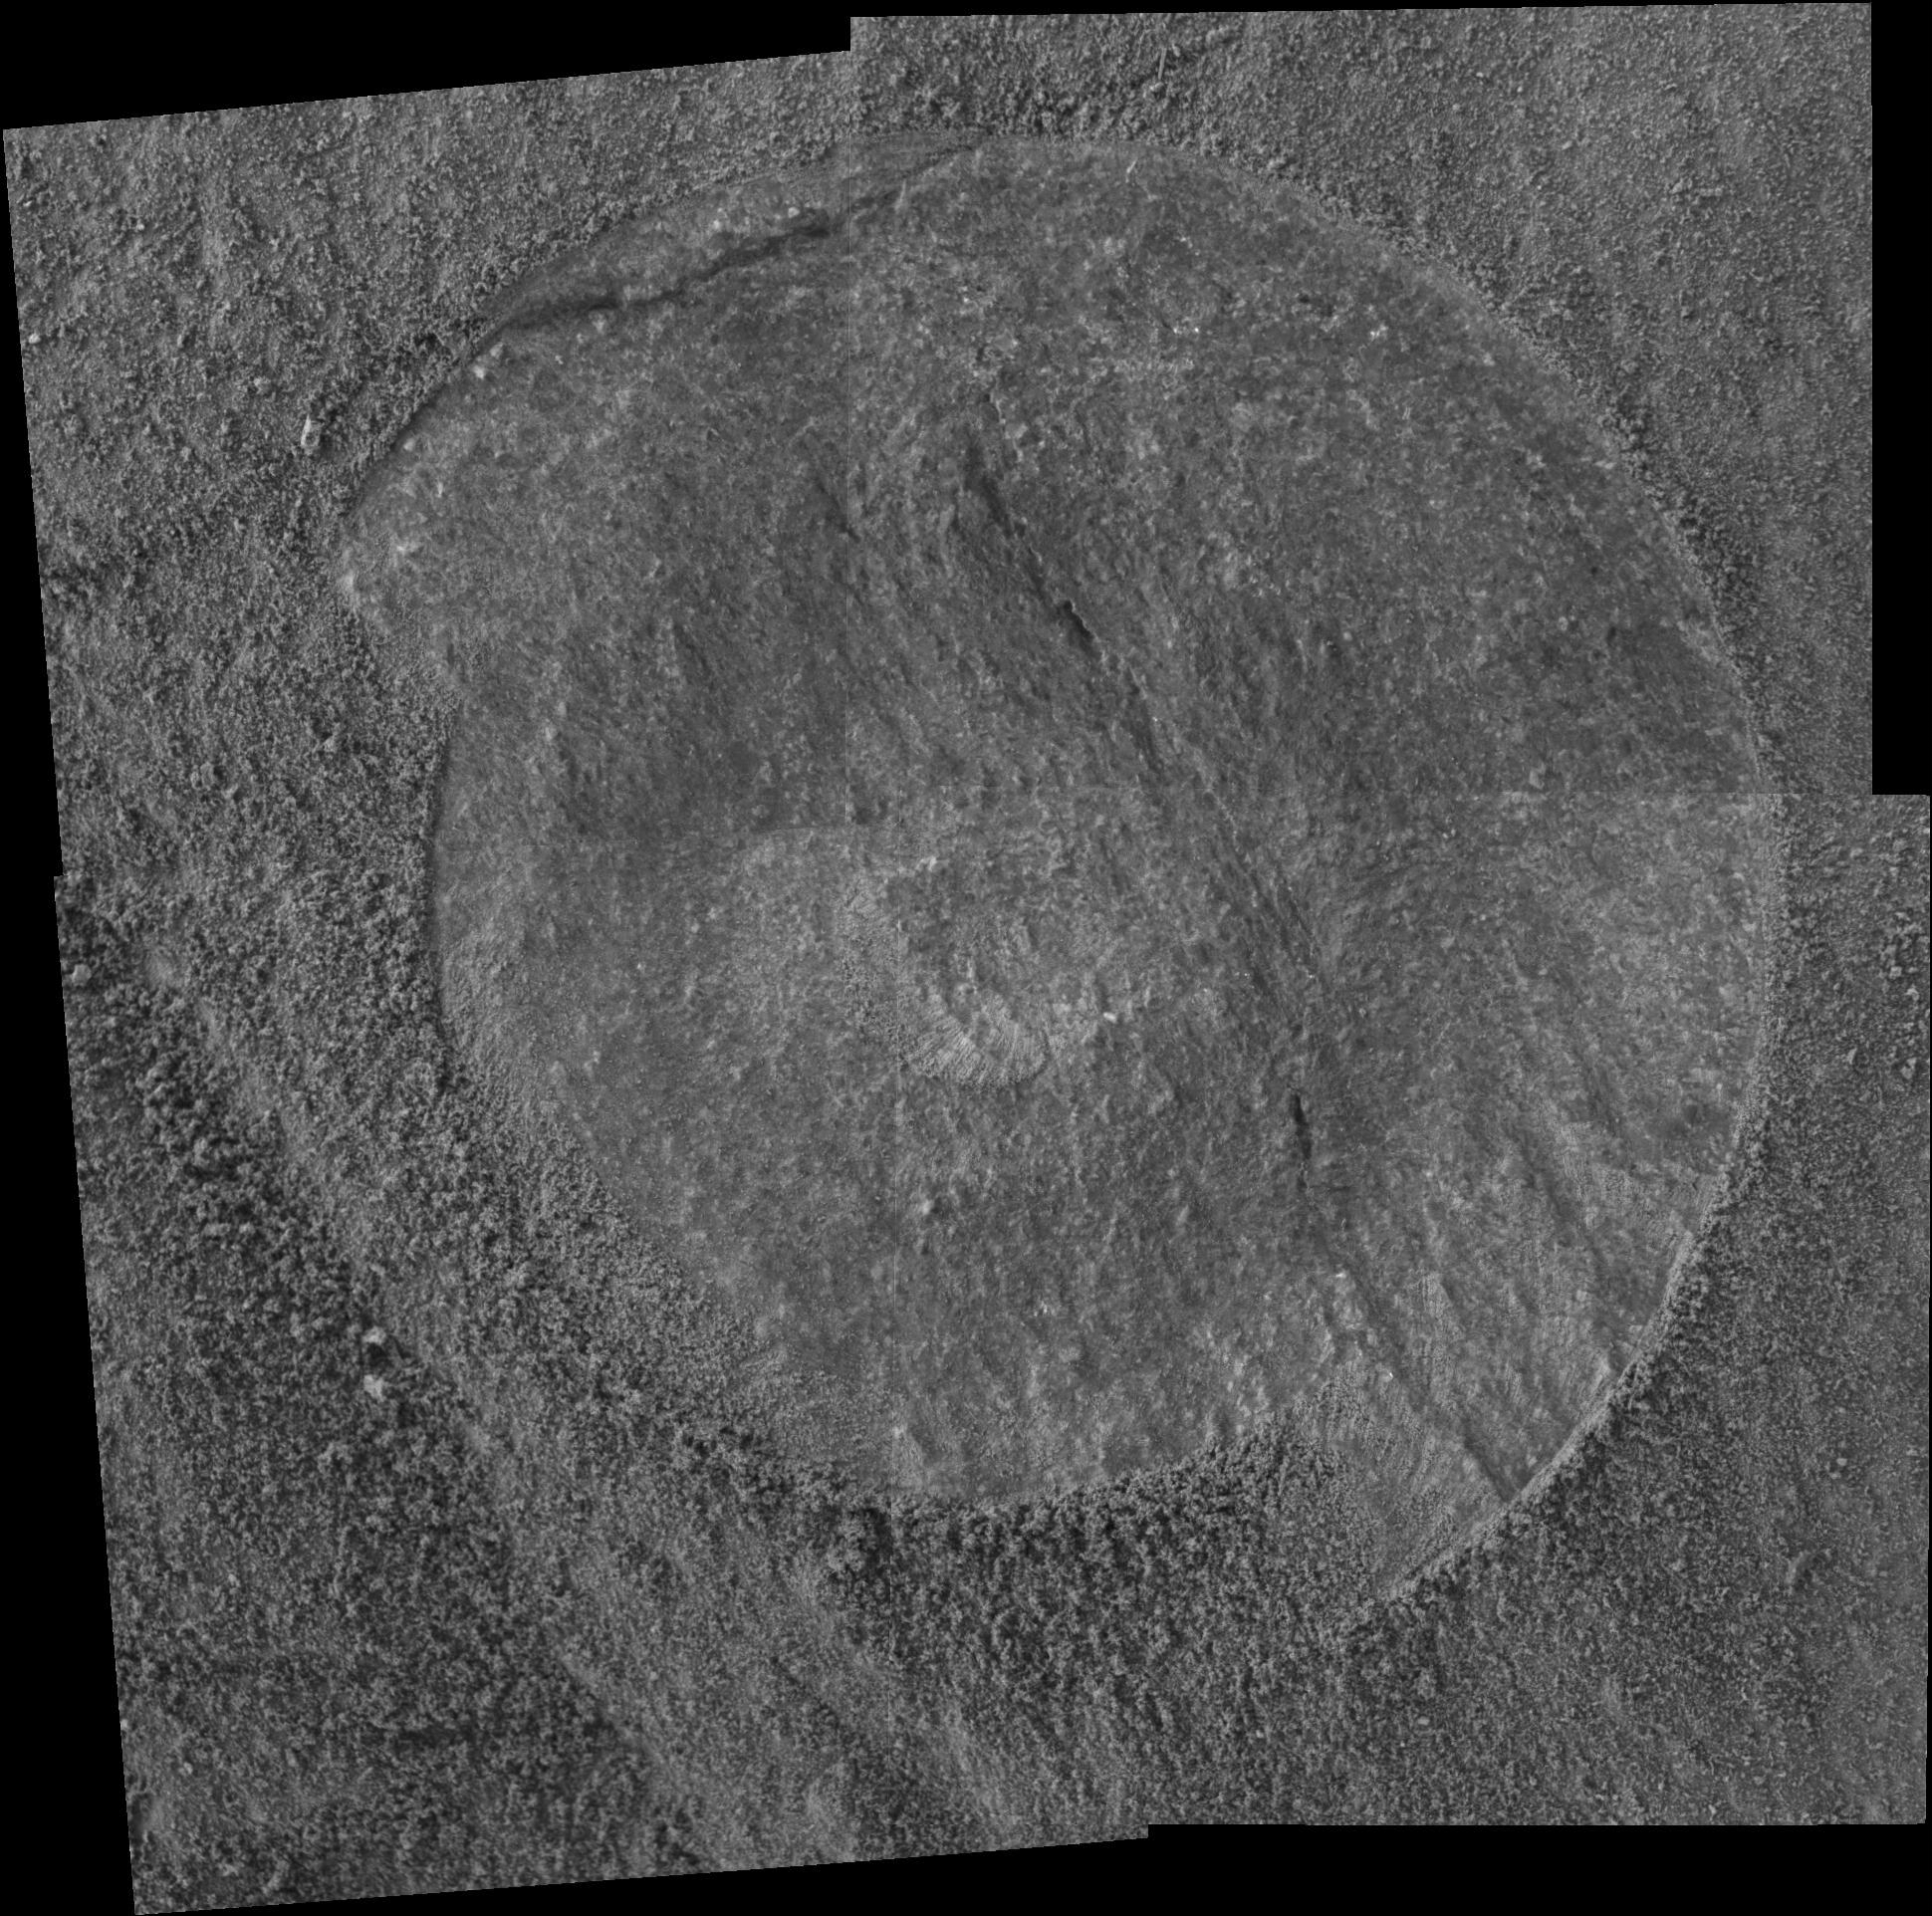

Sweeping the Dust Away

NASA’s Mars Exploration Rover Spirit brushed the dust away from a rock target on an outcrop dubbed “Clovis” prior to grinding a hole and conducting mineral studies. This view is a mosaic combining four frames that Spirit took with its microscopic imager on martian sol 214 (Aug. 9, 2004).

Credit: NASA/JPL/Cornell/USGS